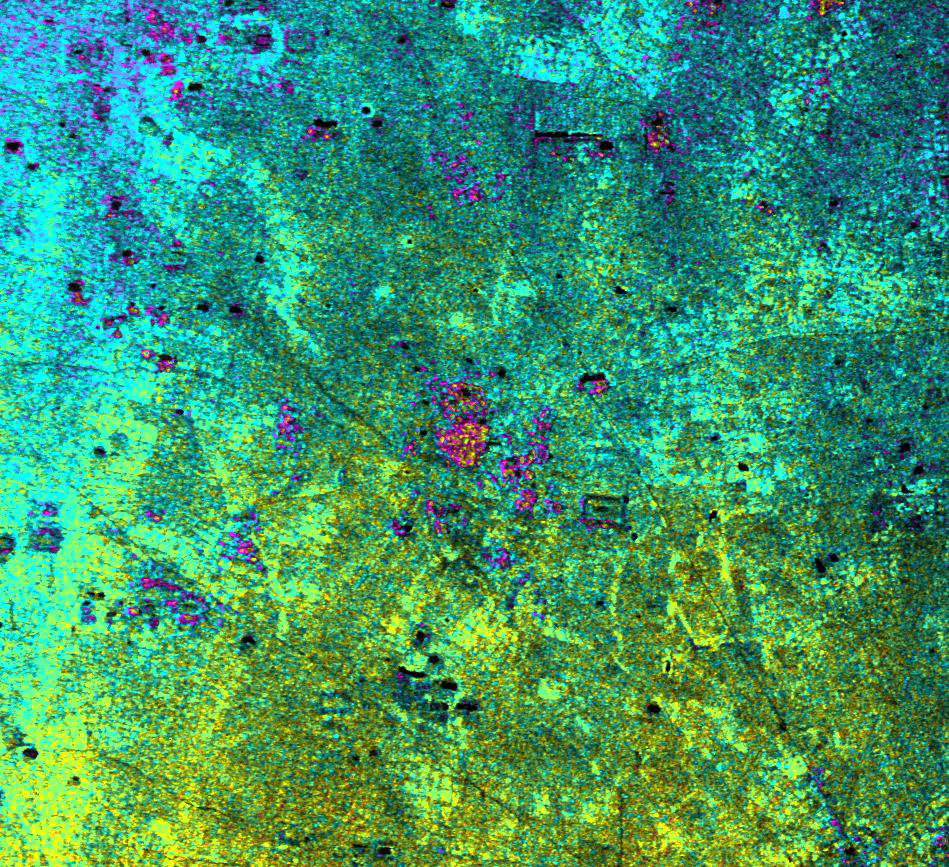

Radar Image with Color as Height, Ancharn Kuy, Cambodia

This image of Ancharn Kuy, Cambodia, was taken by NASA’s Airborne Synthetic Aperture Radar (AIRSAR). The image depicts an area northwest of Angkor Wat. The radar has highlighted a number of circular village mounds in this region, many of which have a circular pattern of rice fields surrounding the slightly elevated site. Most of them have evidence of what seems to be pre-Angkor occupation, such as stone tools and potsherds. Most of them also have a group of five spirit posts, a pattern not found in other parts of Cambodia. The shape of the mound, the location in the midst of a ring of rice fields, the stone tools and the current practice of spirit veneration have revealed themselves through a unique “marriage” of radar imaging, archaeological investigation, and anthropology.

Ancharn Kuy is a small village adjacent to the road, with just this combination of features. The region gets slowly higher in elevation, something seen in the shift of color from yellow to blue as you move to the top of the image.

The small dark rectangles are typical of the smaller water control devices employed in this area. While many of these in the center of Angkor are linked to temples of the 9th to 14th Century A.D., we cannot be sure of the construction date of these small village tanks. They may pre-date the temple complex, or they may have just been dug ten years ago!

The image dimensions are approximately 4.75 by 4.3 kilometers (3 by 2.7 miles) with a pixel spacing of 5 meters (16.4 feet). North is at top. Image brightness is from the C-band (5.6 centimeters, or 2.2 inches) wavelength radar backscatter, which is a measure of how much energy the surface reflects back toward the radar. Color is used to represent elevation contours. One cycle of color; that is going from blue to red to yellow to green and back to blue again; corresponds to 10 meters (32.8 feet) of elevation change.

AIRSAR flies aboard a NASA DC-8 based at NASA’s Dryden Flight Research Center, Edwards, Calif. In the TOPSAR mode, AIRSAR collects radar interferometry data from two spatially separated antennas (2.6 meters, or 8.5 feet). Information from the two antennas is used to form radar backscatter imagery and to generate highly accurate elevation data. Built, operated and managed by JPL, AIRSAR is part of NASA’s Earth Science Enterprise program. JPL is a division of the California Institute of Technology in Pasadena.

Credit: NASA/JPL